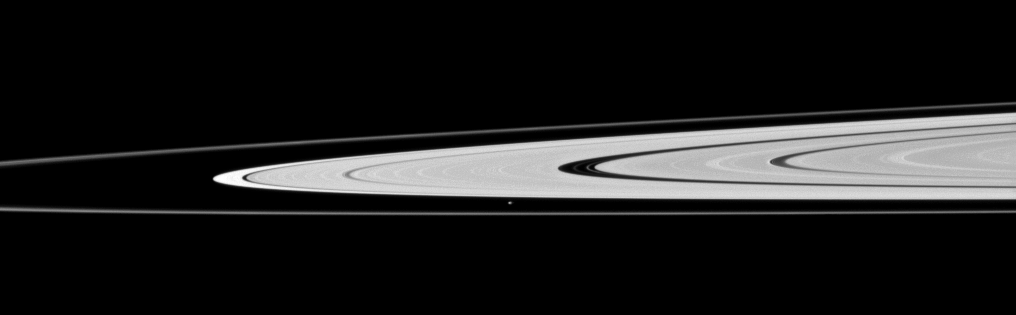

Charting Atlas’ Path

Saturn’s moon Atlas, just below the center of this image, orbits in the Roche Division between the A ring and thin F ring.

See PIA08405 for higher resolution views of Atlas (30 kilometers, or 19 miles across). This view looks toward the northern, sunlit side of the rings from just above the ringplane.

The image was taken in visible light with the Cassini spacecraft narrow-angle camera on Nov. 23, 2009. The view was acquired at a distance of approximately 1.4 million kilometers (870,000 miles) from Atlas. Image scale is 9 kilometers (6 miles) per pixel.

The Cassini-Huygens mission is a cooperative project of NASA, the European Space Agency and the Italian Space Agency. The Jet Propulsion Laboratory, a division of the California Institute of Technology in Pasadena, manages the mission for NASA’s Science Mission Directorate, Washington, D.C. The Cassini orbiter and its two onboard cameras were designed, developed and assembled at JPL. The imaging operations center is based at the Space Science Institute in Boulder, Colo.

Credit: NASA/JPL/Space Science Institute